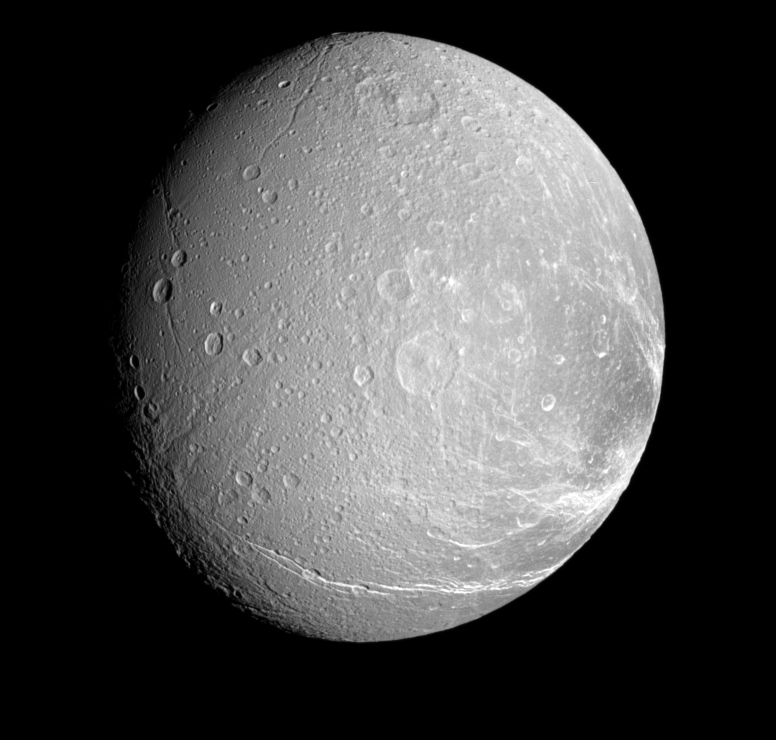

Cracked-up Dione

Bright, icy canyons stretch across the surface of Dione.

This view looks toward the Saturn-facing side of Dione (1,126 kilometers, or 700 miles across). North is up and rotated 23 degrees to the right. This is a more distant and more southerly view of the terrain seen in PIA09830.

The image was taken in visible light with the Cassini spacecraft narrow-angle camera on Jan. 4, 2008. The view was acquired at a distance of approximately 306,000 kilometers (190,000 miles) from Dione and at a Sun-Dione-spacecraft, or phase, angle of 38 degrees. Image scale is 2 kilometers (1 mile) per pixel.

The Cassini-Huygens mission is a cooperative project of NASA, the European Space Agency and the Italian Space Agency. The Jet Propulsion Laboratory, a division of the California Institute of Technology in Pasadena, manages the mission for NASA’s Science Mission Directorate, Washington, D.C. The Cassini orbiter and its two onboard cameras were designed, developed and assembled at JPL. The imaging operations center is based at the Space Science Institute in Boulder, Colo.

Credit: NASA/JPL/Space Science Institute